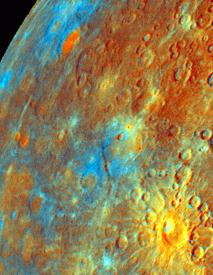

Incoming Hemisphere – Enhanced Color

Updated calibration and subsequent mosaicing have led to substantial improvements in the Mariner 10 color image data.

This color composite was formed to especially highlight differences in opaque minerals (such as ilmenite), Iron content, and soil maturity.

K – crater Kuiper shows color consistent with fresh material excavated from a subsurface unit that may have an unusual compositionD – relatively dark and blue unit consistent with enhanced titanium contentB – bright red unit that may represent primitive crustal materialF – color unit that follows plains boundaries, interpreted as lava flow
The Mariner 10 mission is managed by the Jet Propulsion Laboratory for NASA’s Office of Space Science, explored Venus in February 1974 on the way to three encounters with Mercury-in March and September 1974 and in March 1975. The spacecraft took more than 7,000 photos of Mercury, Venus, the Earth and the Moon.

Credit: NASA/JPL/Northwestern University